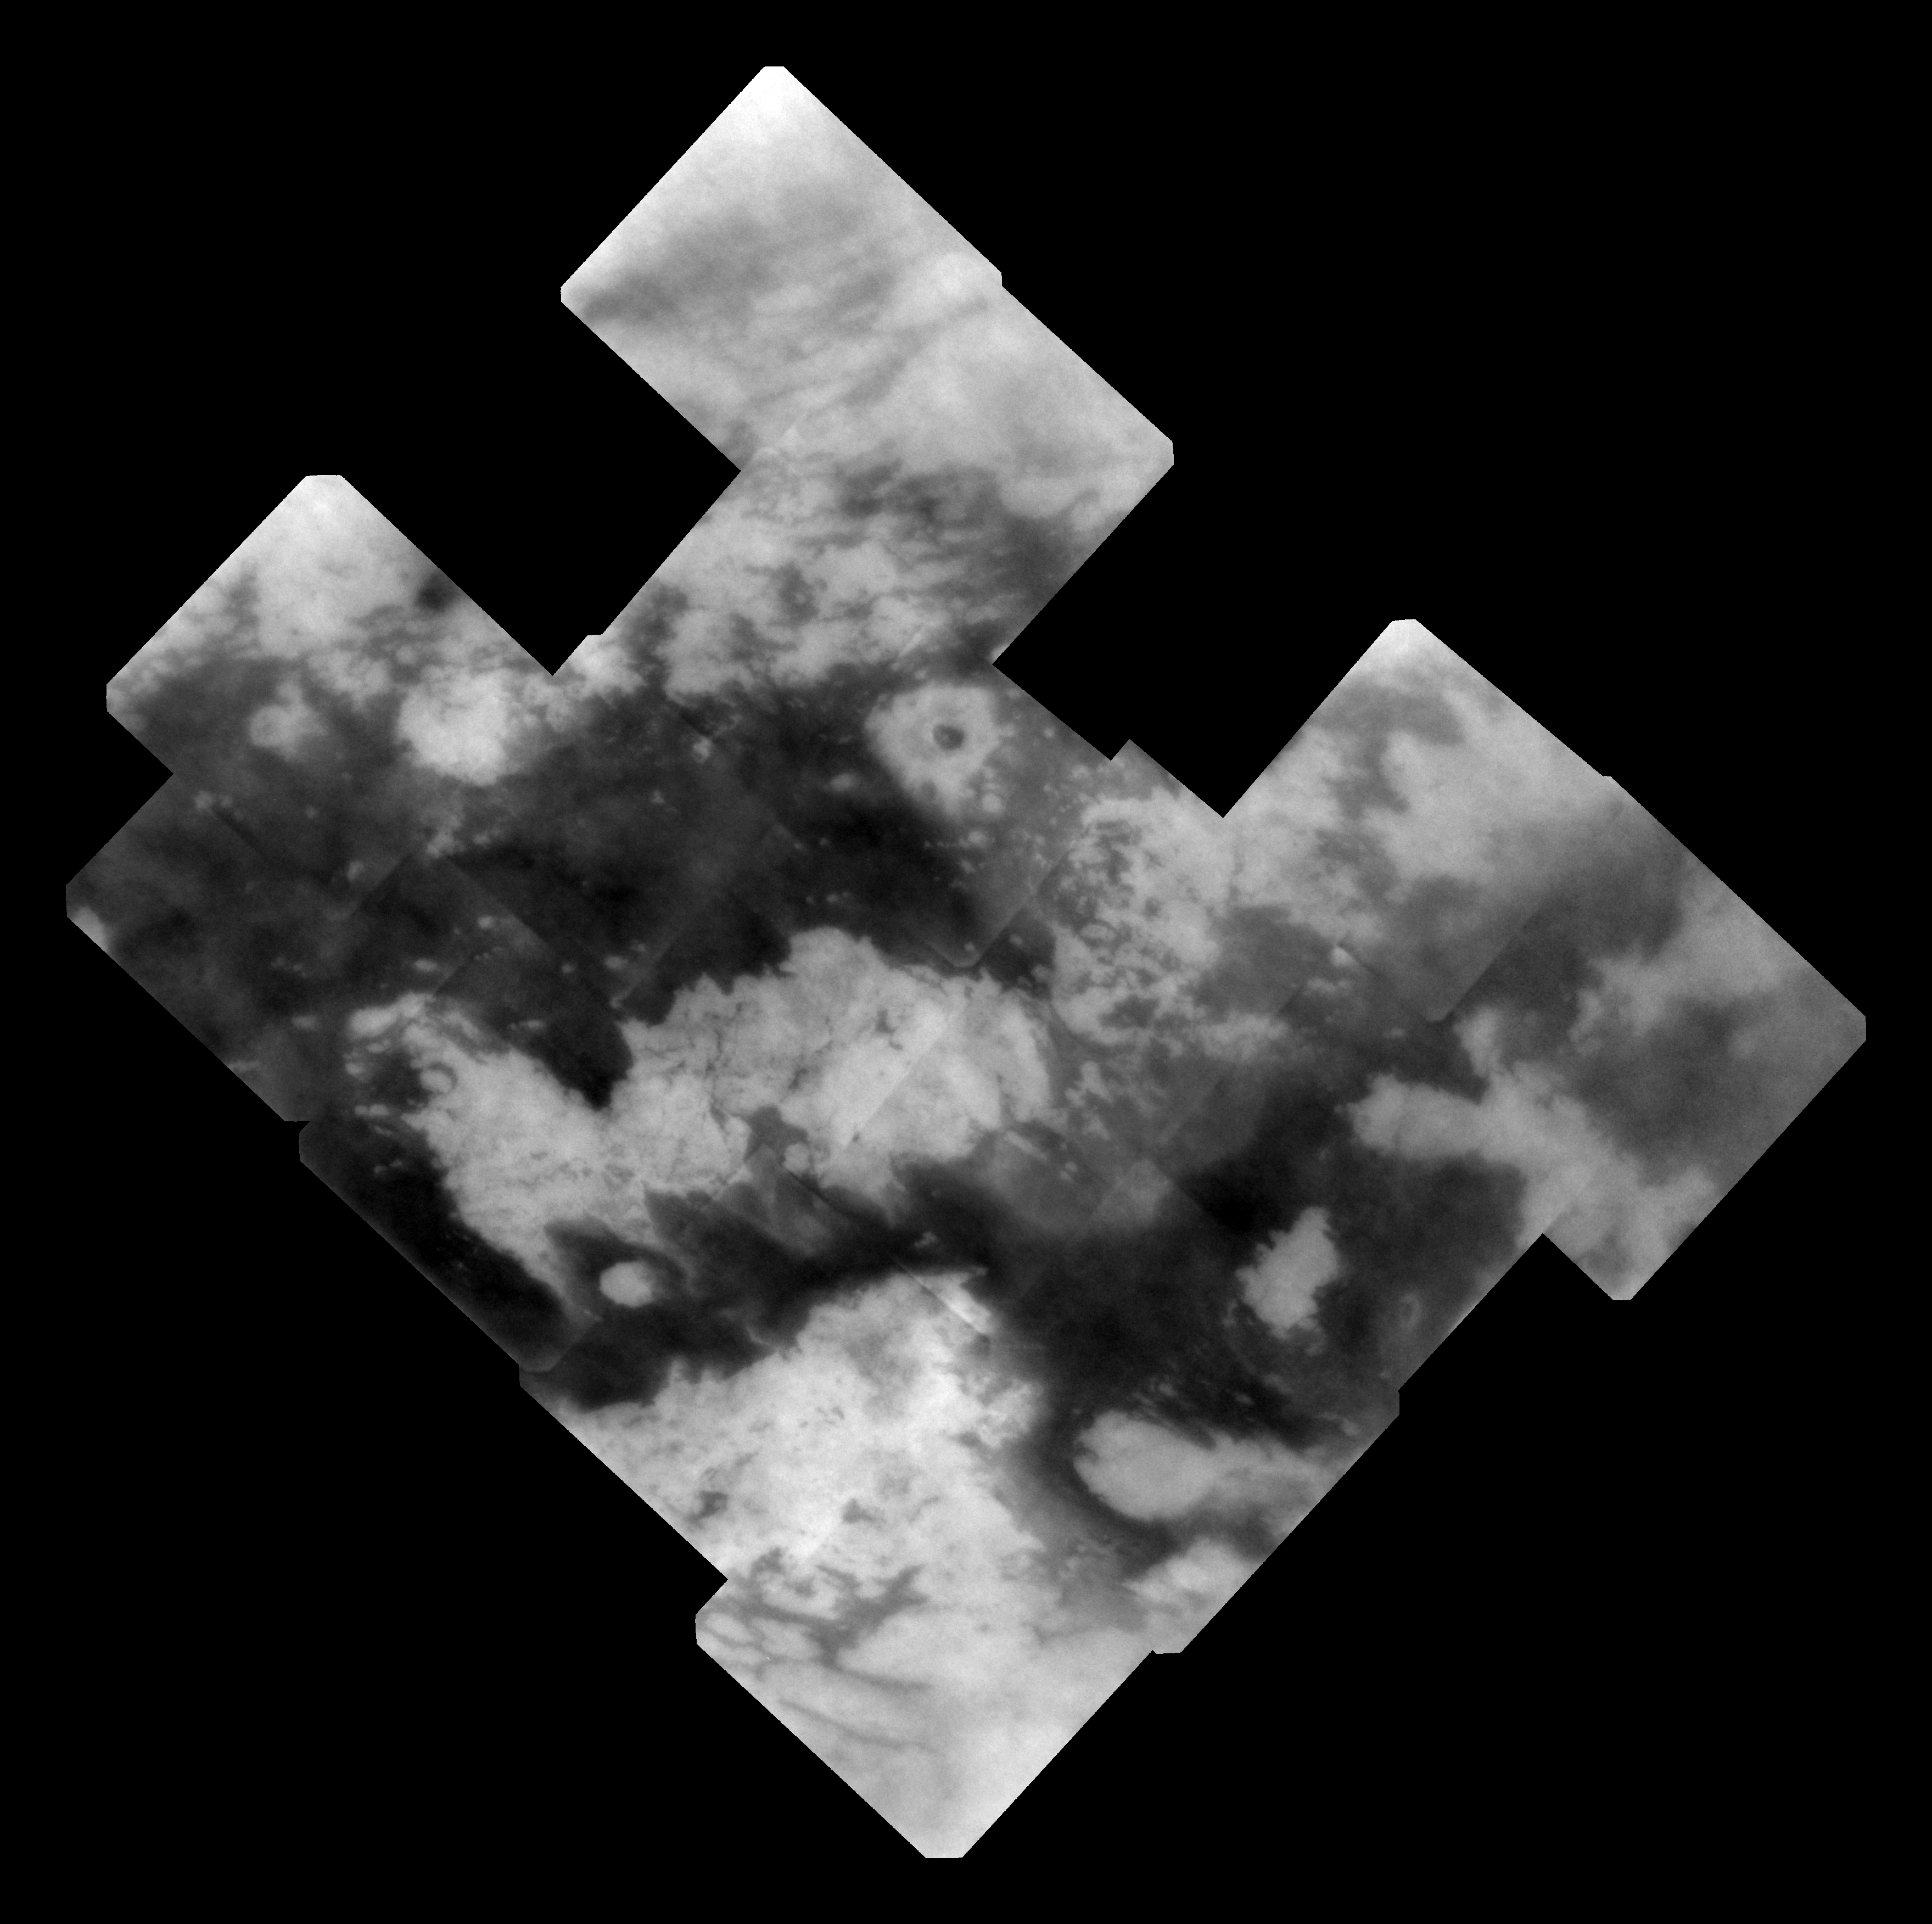

Improving the View of Titan

As Cassini continues its reconnoitering flybys of Titan, the imaging science team continues to improve its ability to tease out surface details hidden in the unprocessed images. This mosaic provides the best view yet obtained by Cassini’s cameras, showing terrain on the moon’s sub-Saturn hemisphere — the side of the moon that always faces toward Saturn.

This mosaic has better resolution, both in pixel scale and from improved signal-to-noise, compared to previous views of the area. “Signal-to-noise” is a term scientists use to refer to the amount of meaningful or useful information (signal) in their data versus the amount of background noise. A higher signal-to-noise ratio yields sharper, clearer views of Titan’s surface.

The view is centered on terrain in the Fensal-Aztlan region on Titan, at 0.03 degrees south latitude, 22.18 degrees west longitude. The mosaic covers an area 3,500 kilometers (2,180 miles) north to south and 3,600 kilometers (2,240 miles) west to east. North is up.

The mosaic consists of 17 frames taken using a spectral filter sensitive to wavelengths of infrared light centered at 938 nanometers. Each frame was created by combining and specially processing four individual images of the same region of Titan’s surface. The frames were then sharpened to improve visibility of surface features.

The images in this mosaic were taken using the Cassini spacecraft narrow-angle camera at distances ranging from 81,200 to 119,500 kilometers (50,500 to 74,300 miles) and at a sun-Titan-spacecraft, or phase, angle of about 25 degrees.

The original image scale ranged from 470 to 700 meters (1,540 to 2,300 feet) per pixel. Because the actual resolution on Titan is a few times the pixel scale, this orthographic projection mosaic was scaled to 1 kilometer (0.6 mile) per pixel.

The Cassini-Huygens mission is a cooperative project of NASA, the European Space Agency and the Italian Space Agency. The Jet Propulsion Laboratory, a division of the California Institute of Technology in Pasadena, manages the mission for NASA’s Science Mission Directorate, Washington, D.C. The Cassini orbiter and its two onboard cameras were designed, developed and assembled at JPL. The imaging operations center is based at the Space Science Institute in Boulder, Colo.

Credit: NASA/JPL/Space Science Institute